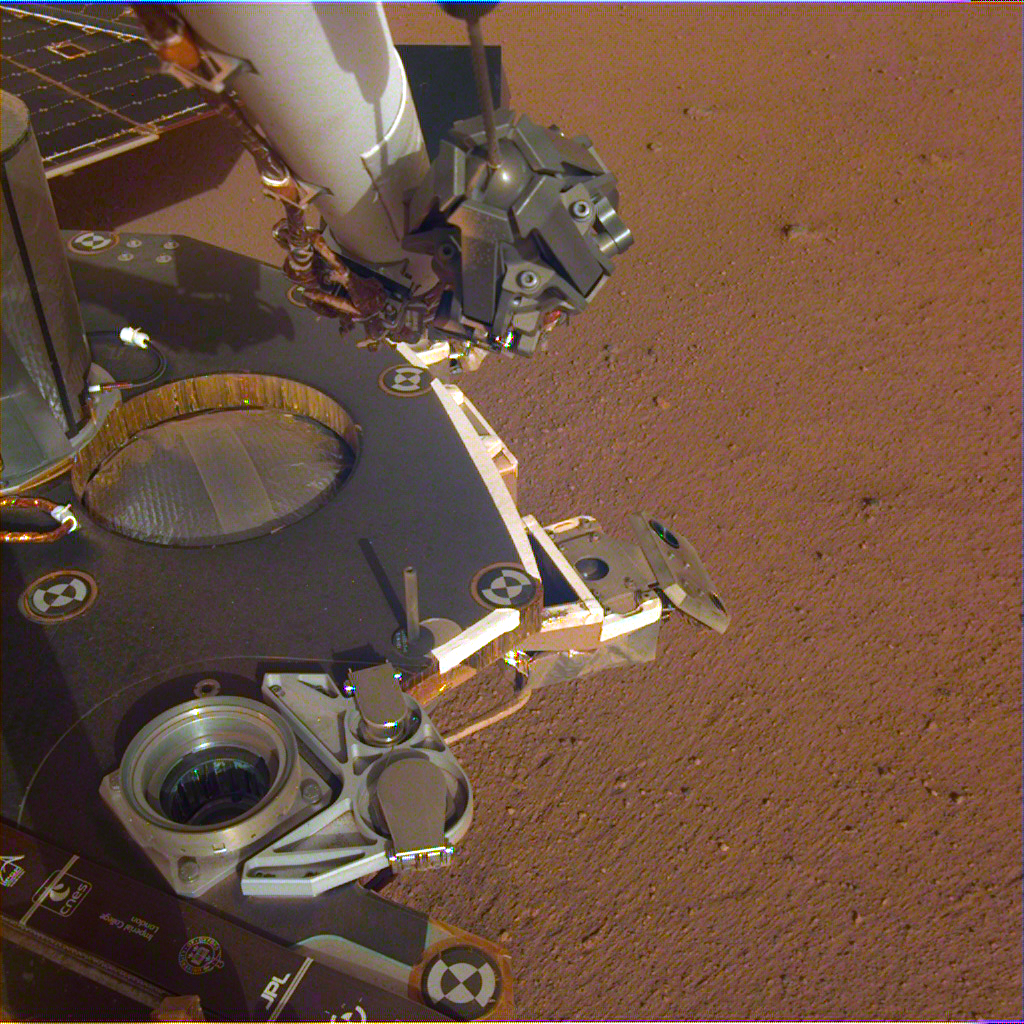

Partial View of Insight’s Robotic Arm and Deck

A partial view of the deck of NASA’s InSight lander, where it stands on the Martian plains Elysium Planitia. The color-calibrated image was received on Dec. 4, 2018 (Sol 8). InSight’s robotic arm with its stowed grapple can be seen above the deck, and jutting out from the front of the deck is one of the boxy attitude control system thrusters that helped control the spacecraft’s landing. The circular silver inset of the propellant tank can also be seen in the middle of the image, as well as one of the connections for the aeroshell and parachute, which looks like a cupholder in the foreground. Next to the propellant tank is the UHF antenna, which helps the lander communicate with Earth. In the background, part of one of InSight’s solar panels is visible.

JPL manages InSight for NASA’s Science Mission Directorate. InSight is part of NASA’s Discovery Program, managed by the agency’s Marshall Space Flight Center in Huntsville, Alabama.

A number of European partners, including France’s Centre National d’Études Spatiales (CNES) and the German Aerospace Center (DLR), are supporting the InSight mission. CNES, and the Institut de Physique du Globe de Paris (IPGP), provided the SEIS instrument, with significant contributions from the Max Planck Institute for Solar System Research (MPS) in Germany, the Swiss Institute of Technology (ETH) in Switzerland, Imperial College and Oxford University in the United Kingdom, and JPL. DLR provided the HP3 instrument, with significant contributions from the Space Research Center (CBK) of the Polish Academy of Sciences and Astronika in Poland. Spain’s Centro de Astrobiología (CAB) supplied the wind sensors.

Credit: NASA/JPL-Caltech